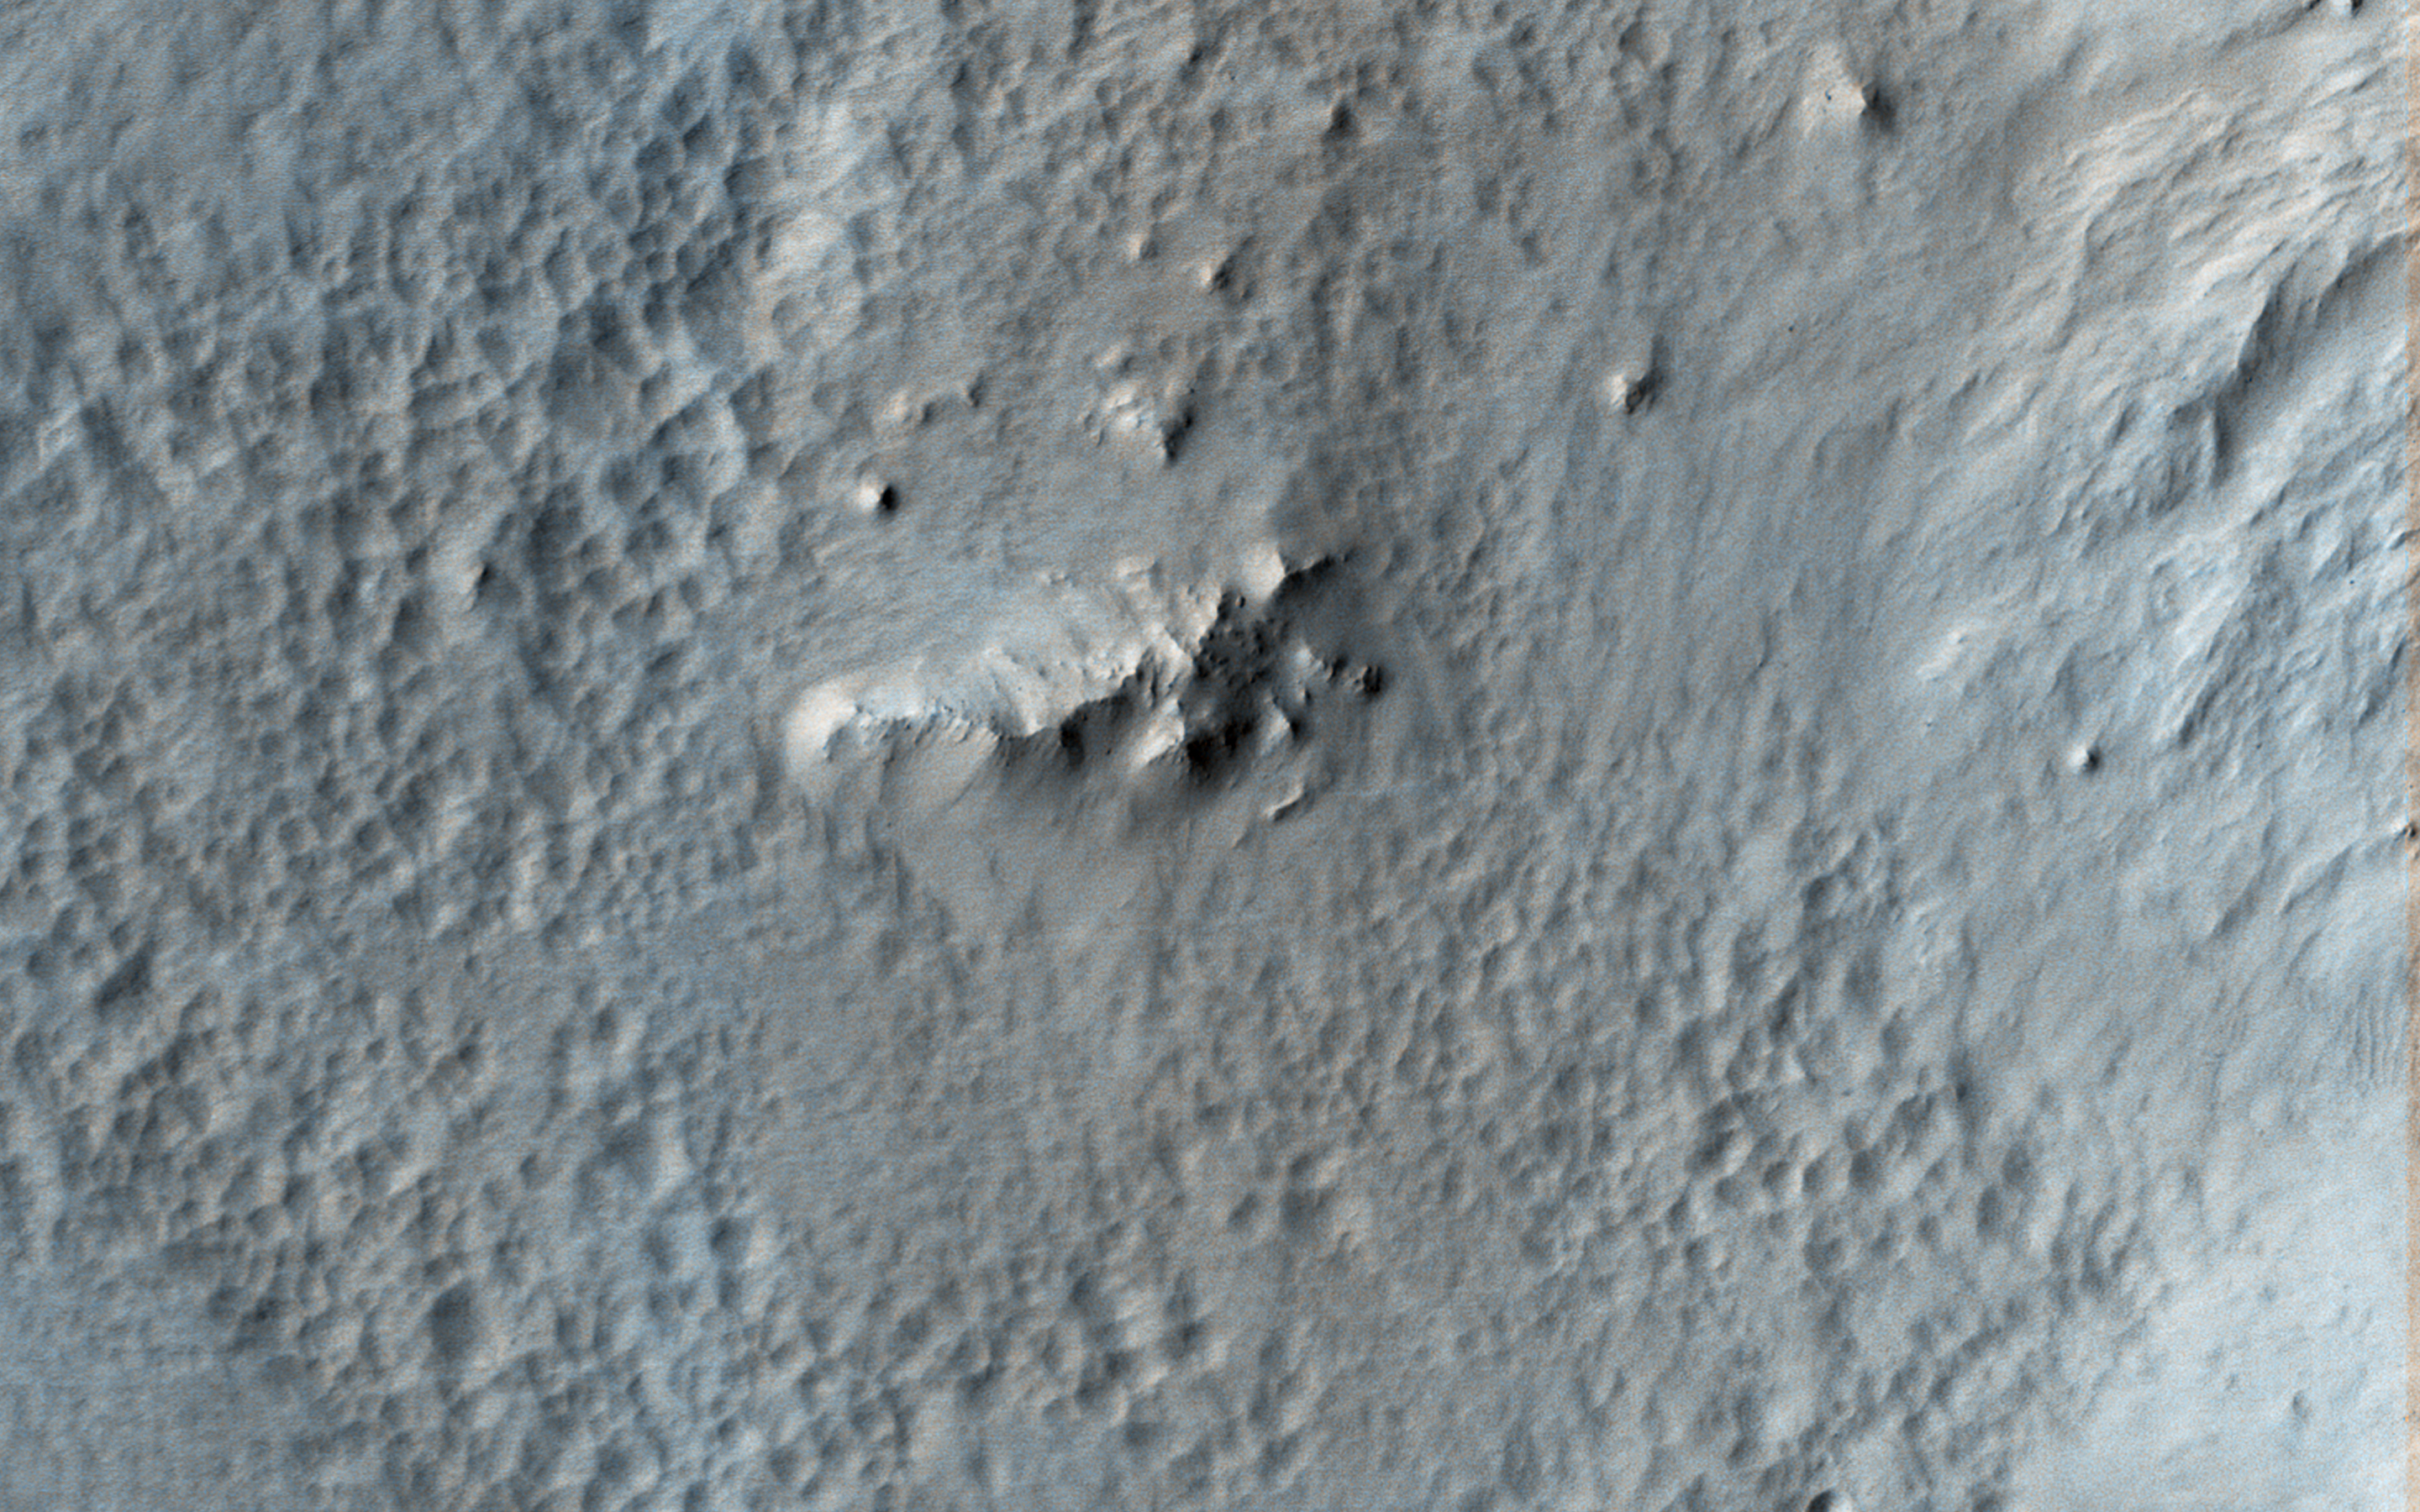

Pitted Material from Tooting Crater

Tooting Crater is one of the youngest craters on Mars that is larger than 20-kilometers in diameter. Relatively low areas inside and outside the crater are covered by a distinctive pitted and ponded material. The pits are not impact craters, as they lack ejecta and are very closely spaced.

There is one small impact crater near the lower right corner of our picture, which is much more circular than the pits and has a raised rim and ejecta. One interpretation is that this pitted and ponded material was hot impact ejecta from Tooting, and loss of volatiles from this material or underlying materials created the pits as it cooled.

The map is projected here at a scale of 50 centimeters (19.7 inches) per pixel. (The original image scale is 58.0 centimeters [22.8 inches] per pixel [with 2 x 2 binning]; objects on the order of 174 centimeters [68.5 inches] across are resolved.) North is up.

The University of Arizona, in Tucson, operates HiRISE, which was built by Ball Aerospace & Technologies Corp., in Boulder, Colorado. NASA’s Jet Propulsion Laboratory, a division of Caltech in Pasadena, California, manages the Mars Reconnaissance Orbiter Project for NASA’s Science Mission Directorate, Washington.

Credit: NASA/JPL-Caltech/University of Arizona